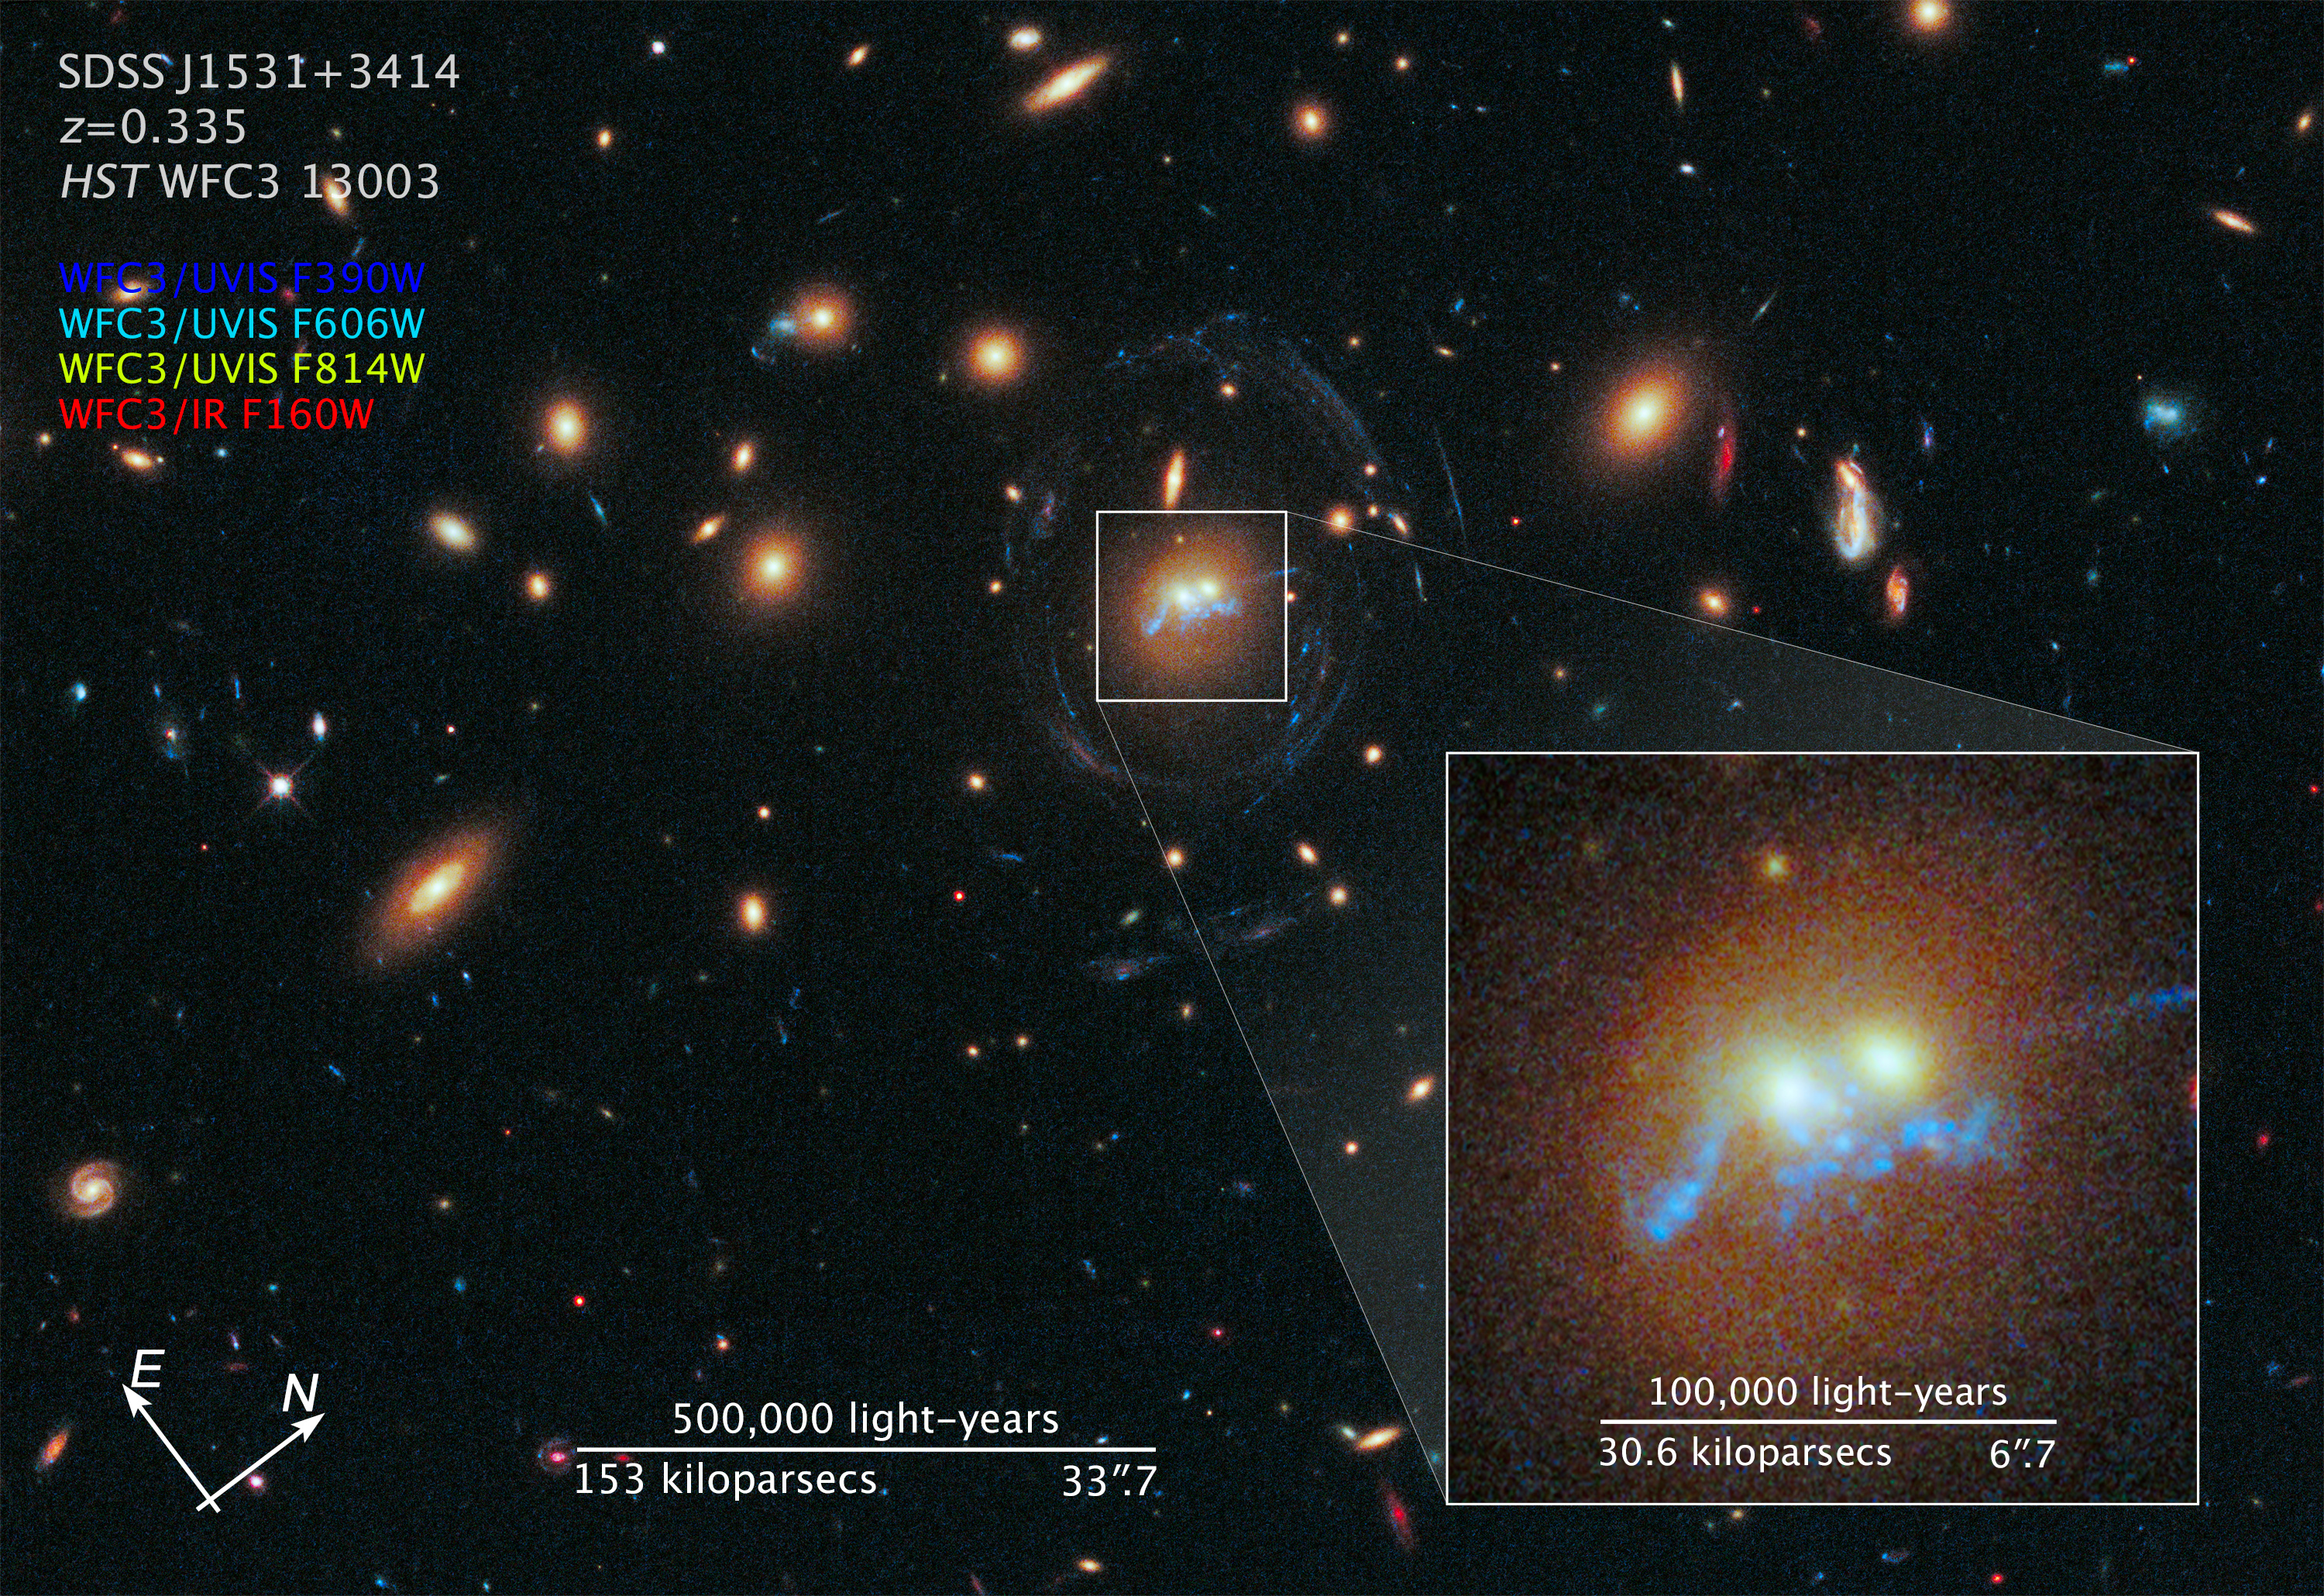

Compass and Scale Image for SDSS J1531+3414

Object Name: SDSS J1531+3414
Object Description: Galaxy Cluster
Instrument: HST/WFC3/UVIS and HST/WFC3/IR
Filters: F390W (C), F606W (V), F814W (I), and F160W (H)

This composite image includes exposures acquired by the WFC3 instruments on the Hubble Space Telescope. Several filters were used to sample broad wavelength ranges. The color results from assigning different hues (colors) to each monochromatic (grayscale) image associated with an individual filter. In this case, the assigned colors are: Blue: F390W (C) Cyan: F606W (V) Yellow: F814W (I) Red: F160W (H)

Credit: NASA, ESA, and Z. Levay (STScI)